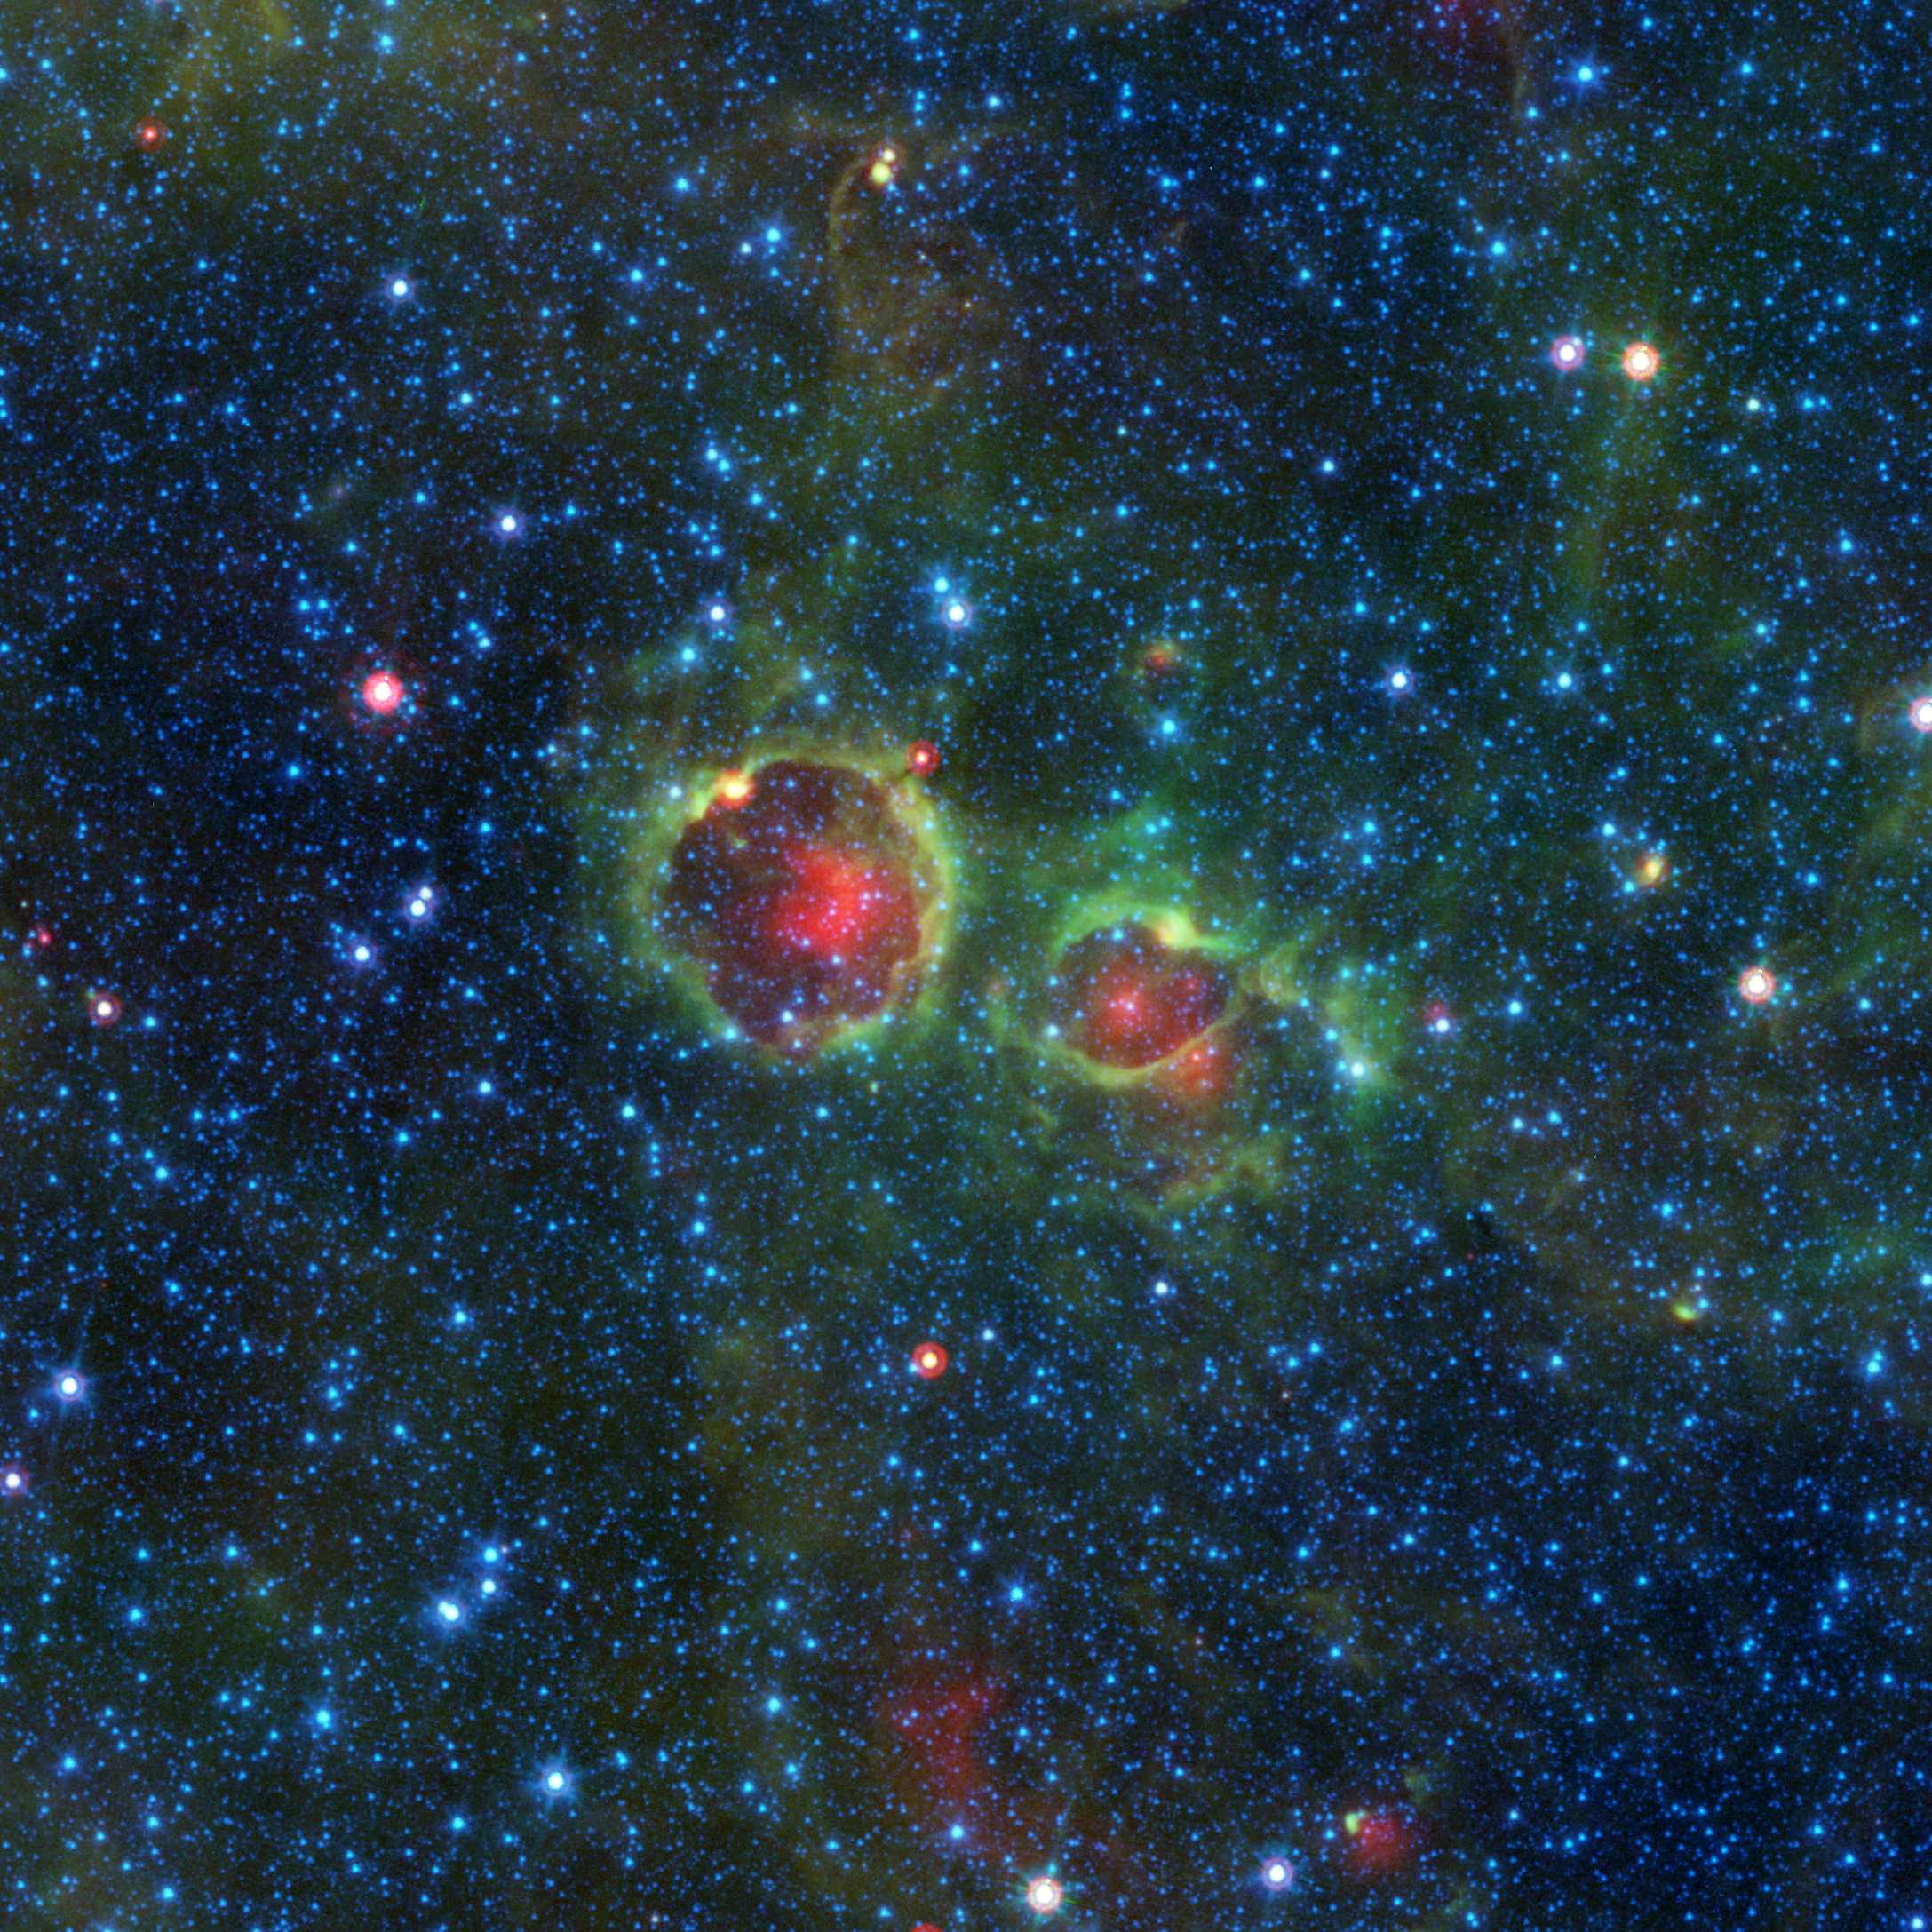

Something Out There Is Watching You

Do you ever look up at the night sky and feel like someone, or something, may be looking back at you? This Halloween image from NASAs Spitzer Space Telescope may convince you that you are right. Dont expect to see these cosmic eyes without a face if you search the night sky with your own binoculars or telescopethey are completely cloaked from view in visible light. They can only be found by telescopes, like Spitzer, that can see infrared light.

Lurking in the constellation of Aquila (Latin for eagle), these celestial eyeballs are actually vast bubbles of dust and gas associated with the formation of new stars. Spitzer found that our Milky Way is full of these dusty bubbles. Contributions from nearly 80,000 citizen scientists have helped catalog 2,600 such objects for the Milky Way Project. The two shown here have the lengthy designations MWP1G043734+001170 and MWP1G043775+000606, or N89 and N90 for short.

However, very few of these star-forming bubbles give the creepy impression that they are staring back at you.

Learn more about these bubbly stellar nurseries in this NASA/JPL news release:

http://www.spitzer.caltech.edu/news/2198-ssc2019-16-Spitzer-Spots-a-Starry-Region-Bursting-With-Bubbles

What kind of otherworldly creature do you think would be hiding behind this ghostly gaze? Show the world by drawing your own galactic ghoul using our web tool. Take a screen capture and share your creations on social media using the hashtag #NASAHalloween.

http://www.spitzer.caltech.edu/design-a-ghoul

Credit: NASA/JPL-Caltech